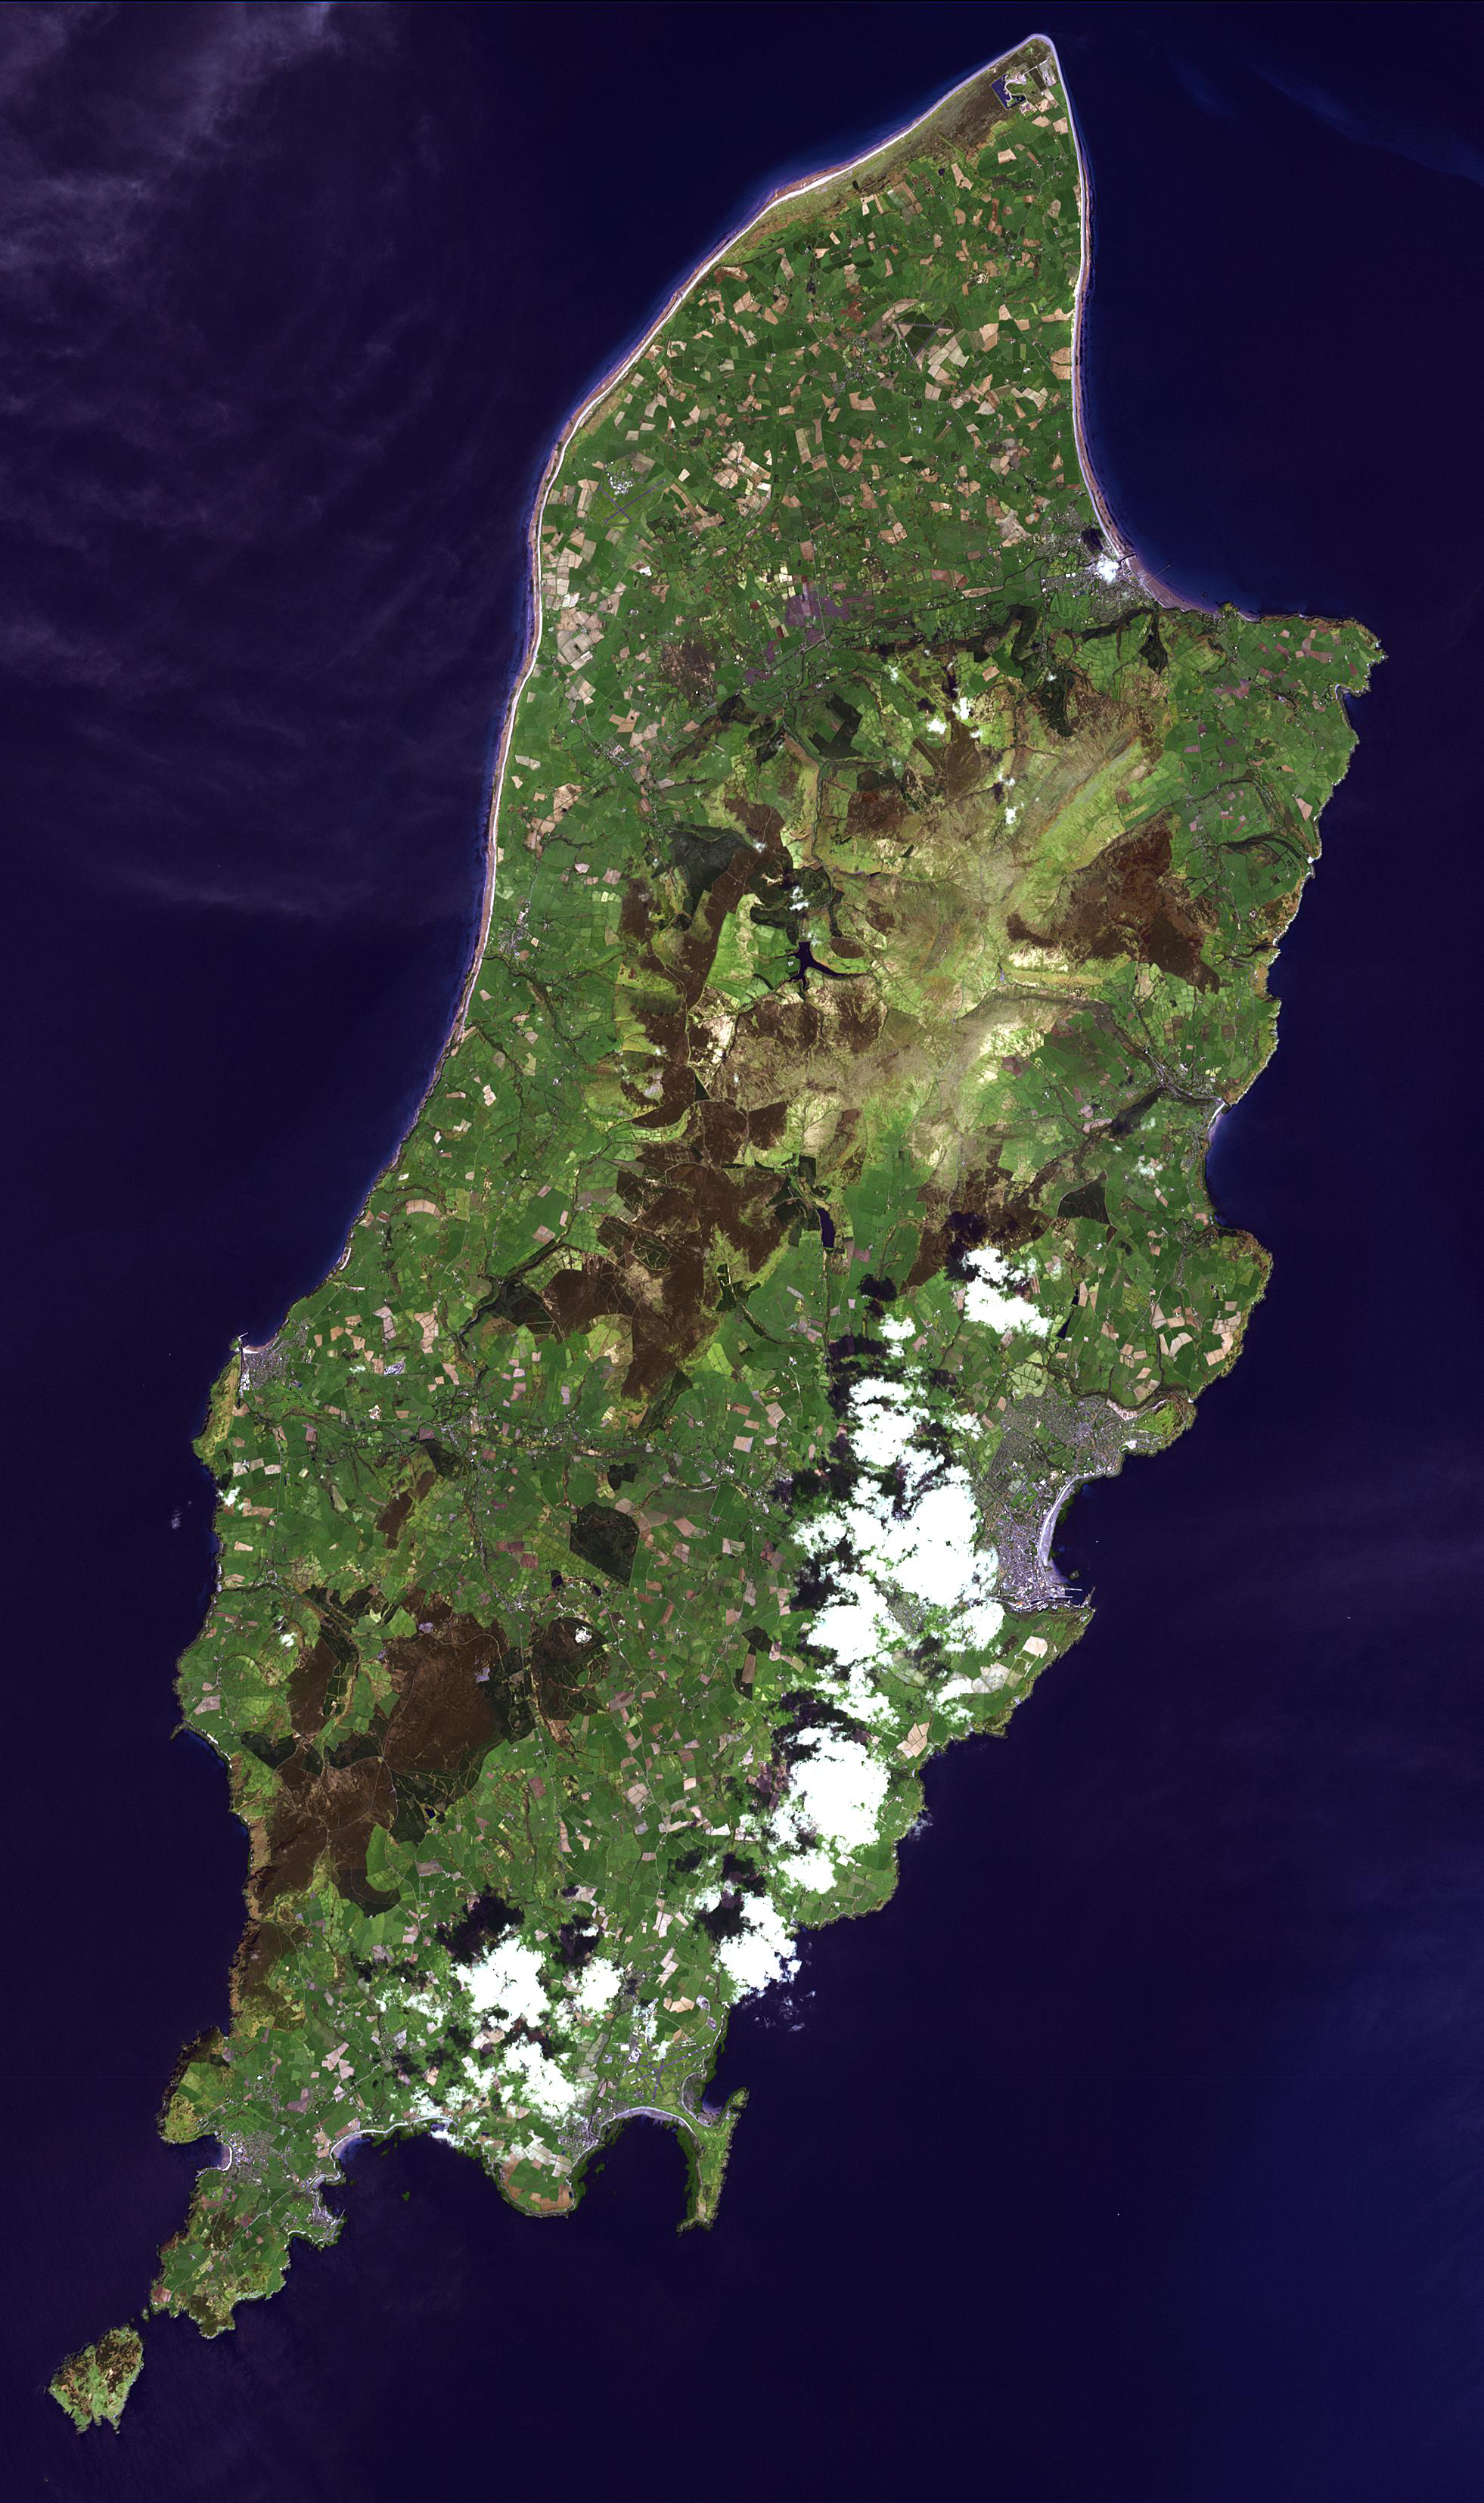

Isle of Man

The Isle of Man (also known as Mann) is a self-governing British Crown Dependency in the Irish Sea between Great Britain and Ireland. The island is not part of the United Kingdom, though the head of state is Queen Elizabeth II. Inhabited since 6500 BC, the island was influenced by Gaelic culture, settled by the Norse, was part of Scotland, and came under the feudal overlordship of the English Crown in 1399. The island’s parliament, Tynwald, claims to be the oldest continuously existing ruling body in the world, possibly dating to the 10th century. The image was acquired May 1, 2001, covers an area of 29.4 x 49.5 km, and is located at 54.2 degrees north latitude, 4.5 degrees east longitude.

With its 14 spectral bands from the visible to the thermal infrared wavelength region and its high spatial resolution of 15 to 90 meters (about 50 to 300 feet), ASTER images Earth to map and monitor the changing surface of our planet. ASTER is one of five Earth-observing instruments launched Dec. 18, 1999, on Terra. The instrument was built by Japan’s Ministry of Economy, Trade and Industry. A joint U.S./Japan science team is responsible for validation and calibration of the instrument and data products.

The broad spectral coverage and high spectral resolution of ASTER provides scientists in numerous disciplines with critical information for surface mapping and monitoring of dynamic conditions and temporal change. Example applications are: monitoring glacial advances and retreats; monitoring potentially active volcanoes; identifying crop stress; determining cloud morphology and physical properties; wetlands evaluation; thermal pollution monitoring; coral reef degradation; surface temperature mapping of soils and geology; and measuring surface heat balance.

The U.S. science team is located at NASA’s Jet Propulsion Laboratory, Pasadena, Calif. The Terra mission is part of NASA’s Science Mission Directorate, Washington, D.C.

Credit: NASA/GSFC/METI/ERSDAC/JAROS, and U.S./Japan ASTER Science Team